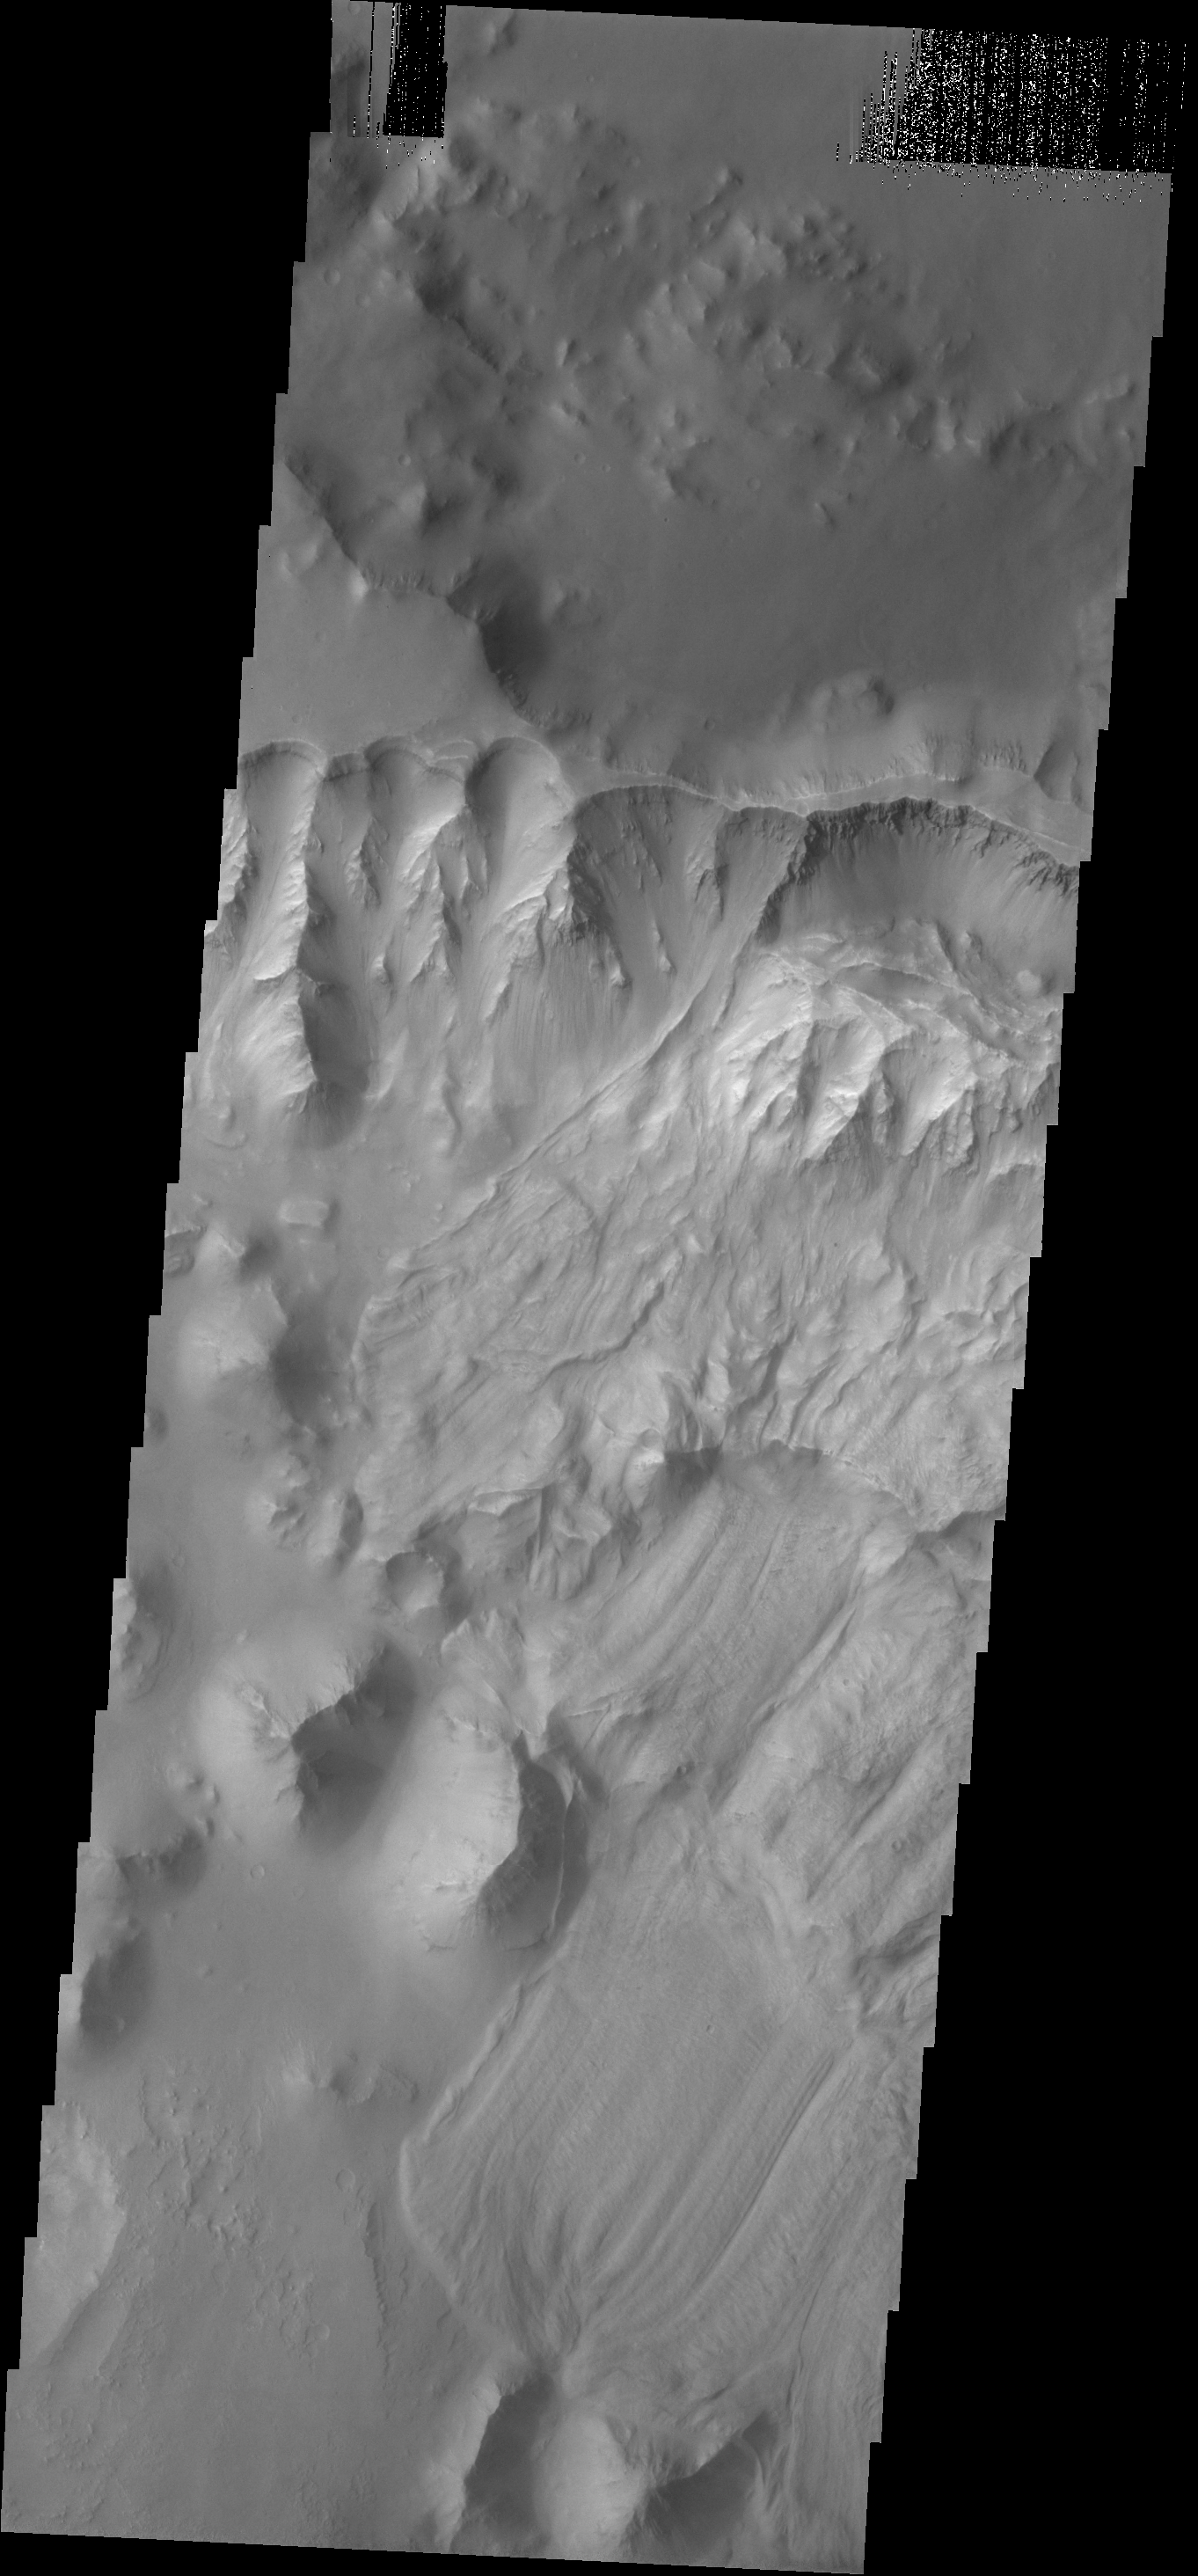

Landslide

Several landslides occurred on this steep cliff face.

Credit: NASA/JPL-Caltech/ASU